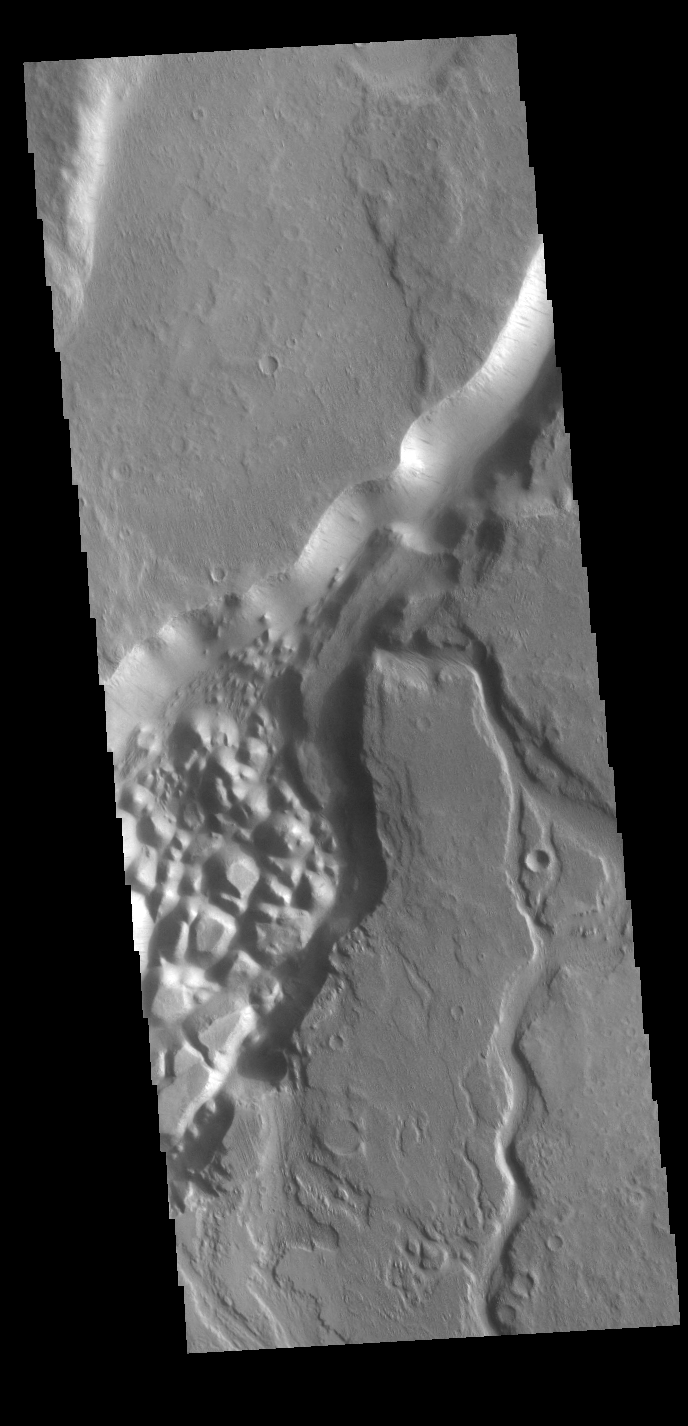

Minio Vallis

This VIS image shows part of Minio Vallis. Minio Vallis is just one of many channels that flow northward thru Terra Sirenum to empty into Amazonis Planitia. Minio Vallis is 88km long (55miles), and is located west of the much larger Mangala Valles.

Credit: NASA/JPL-Caltech/ASU